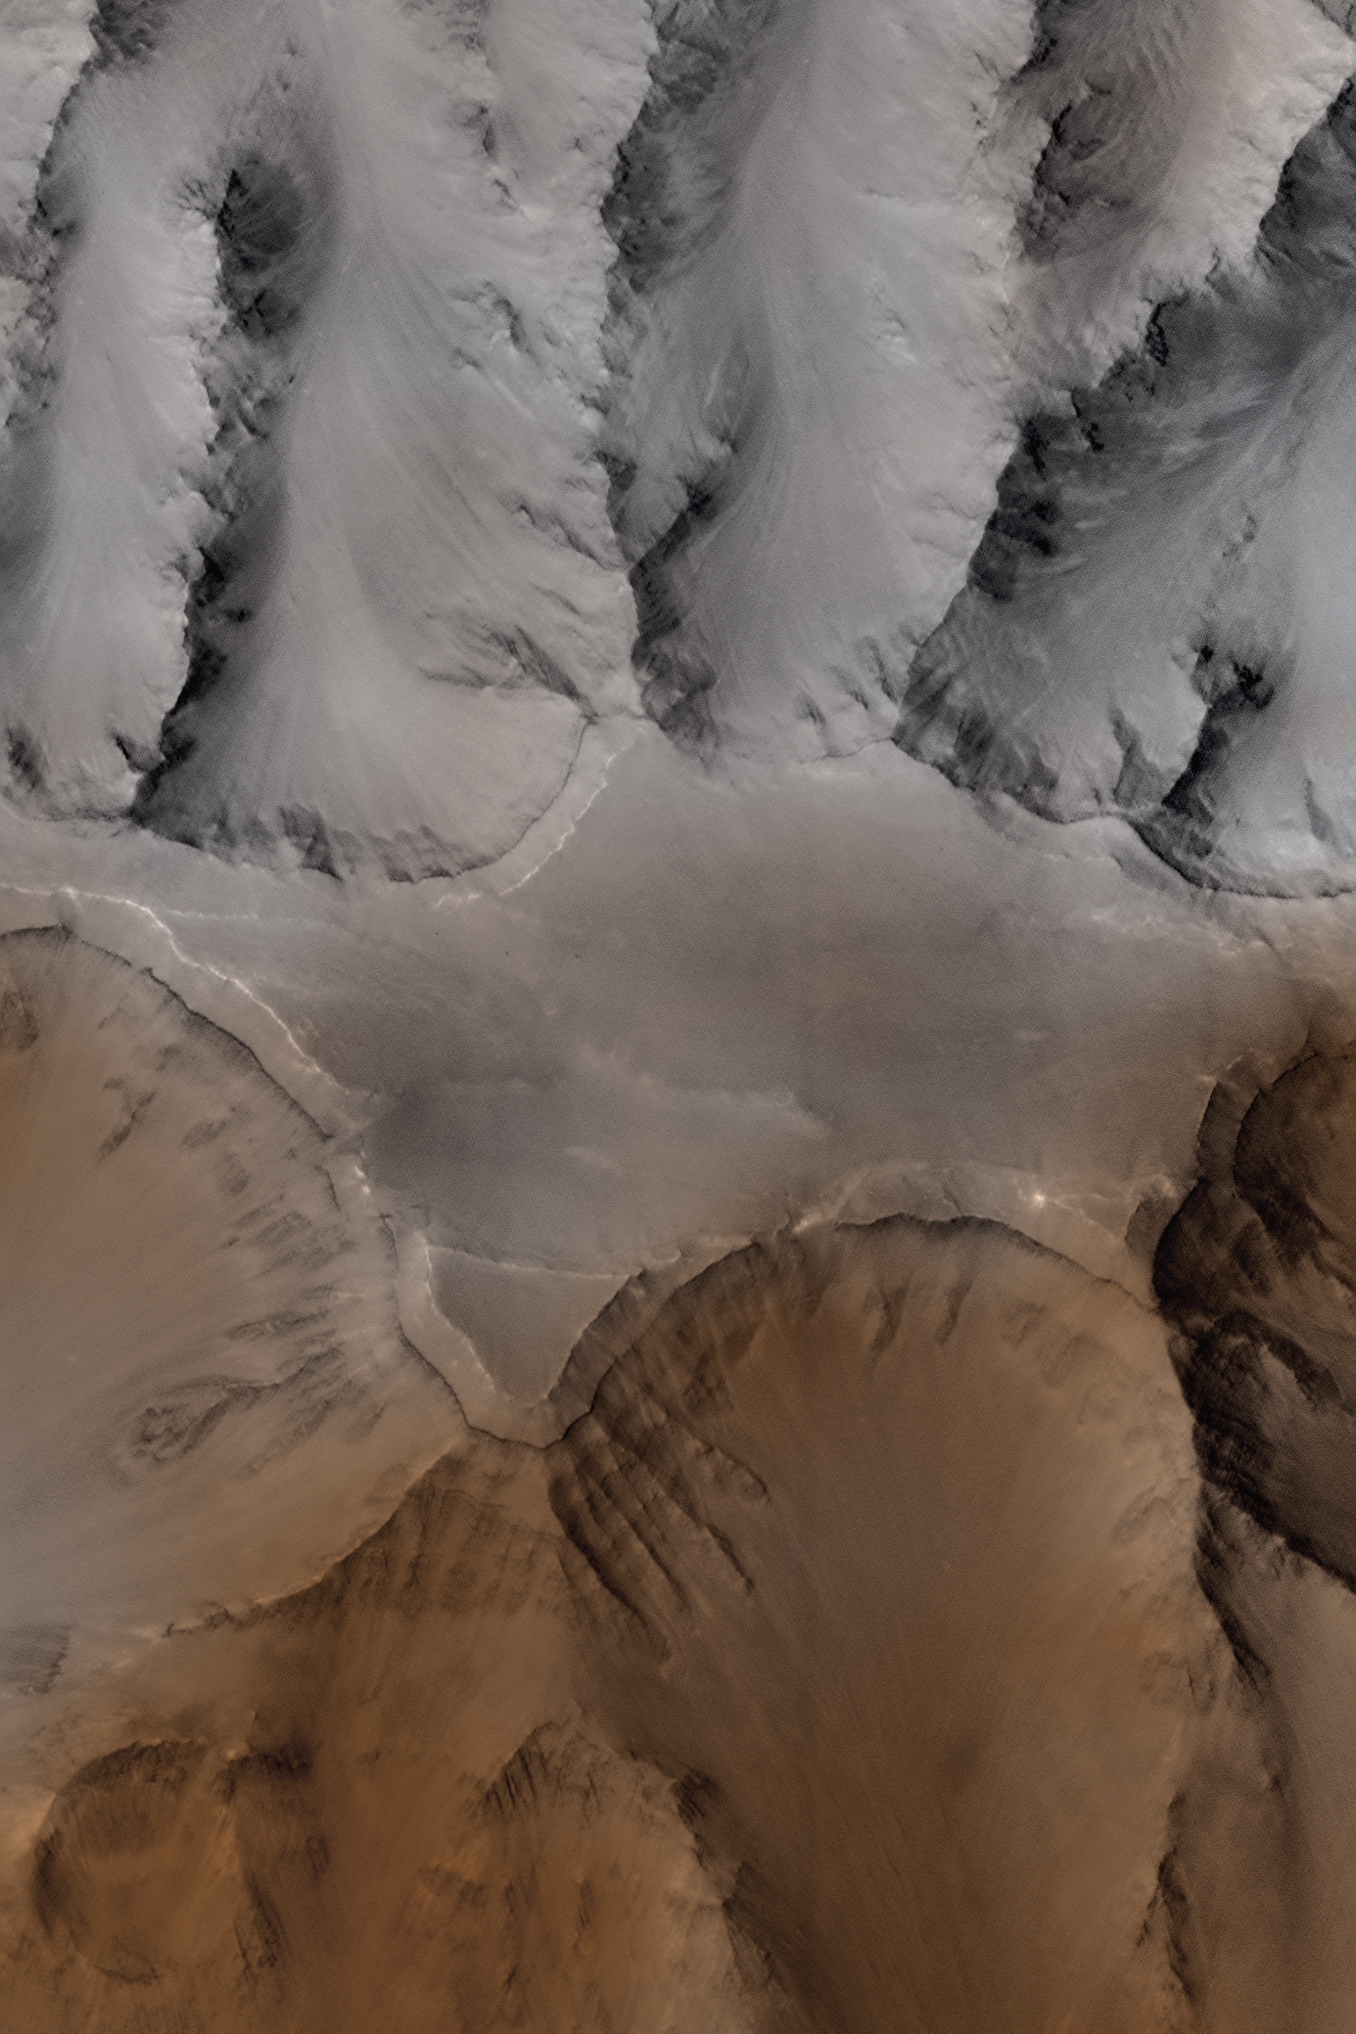

Coprates Catena

This picture of Coprates Catena (14.7°S, 55.8°W) was obtained in the early evening of January 1, 1998 by the Mars Orbiter Camera (MOC), shortly after the Mars Global Surveyor spacecraft began its 80th orbit. The image covers a tiny fraction of the Valles Marineris canyons (that stretch over 4000 km, or 2500 miles, east-west) at very high resolution: it extends only 10 km by 12 km (6 mi by 7.5 mi) and captures features as small as 6 m (20 ft) across. Slopes descend to the north and south (upper and lower part of image, respectively) in broad, debris-filled gullies with intervening rocky spurs. Multiple rock layers, varying from a few to a few tens of meters thick, are visible in the steep slopes on the spurs and gullies. Layered rocks on Earth form from sedimentary processes (such as those that formed the layered rocks now seen in Arizona’s Grand Canyon) and volcanic processes (such as layering seen in the Waimea Canyon on the island of Kauai). Both origins are possible for the Martian layered rocks seen in this image. In either case, the total thickness of the layered rocks seen in this image implies a complex and extremely active early history for geologic processes on Mars.

Low-resolution Viking color images were used to “colorize” this frame. The process takes the red, green, and blue (RGB) low-resolution images and transforms them to hue (color), saturation (whether the colors are bold or pastel), and intensity (the brightness of the scene), or HSI. The high resolution grayscale image is then used to replace the low-resolution intensity image, and the images are transformed back to RGB. The colors were additionally modified to appear less saturated and more “Earth-like.”

This image does not represent the “true” color of Mars

Credit: NASA/JPL/Malin Space Science Systems